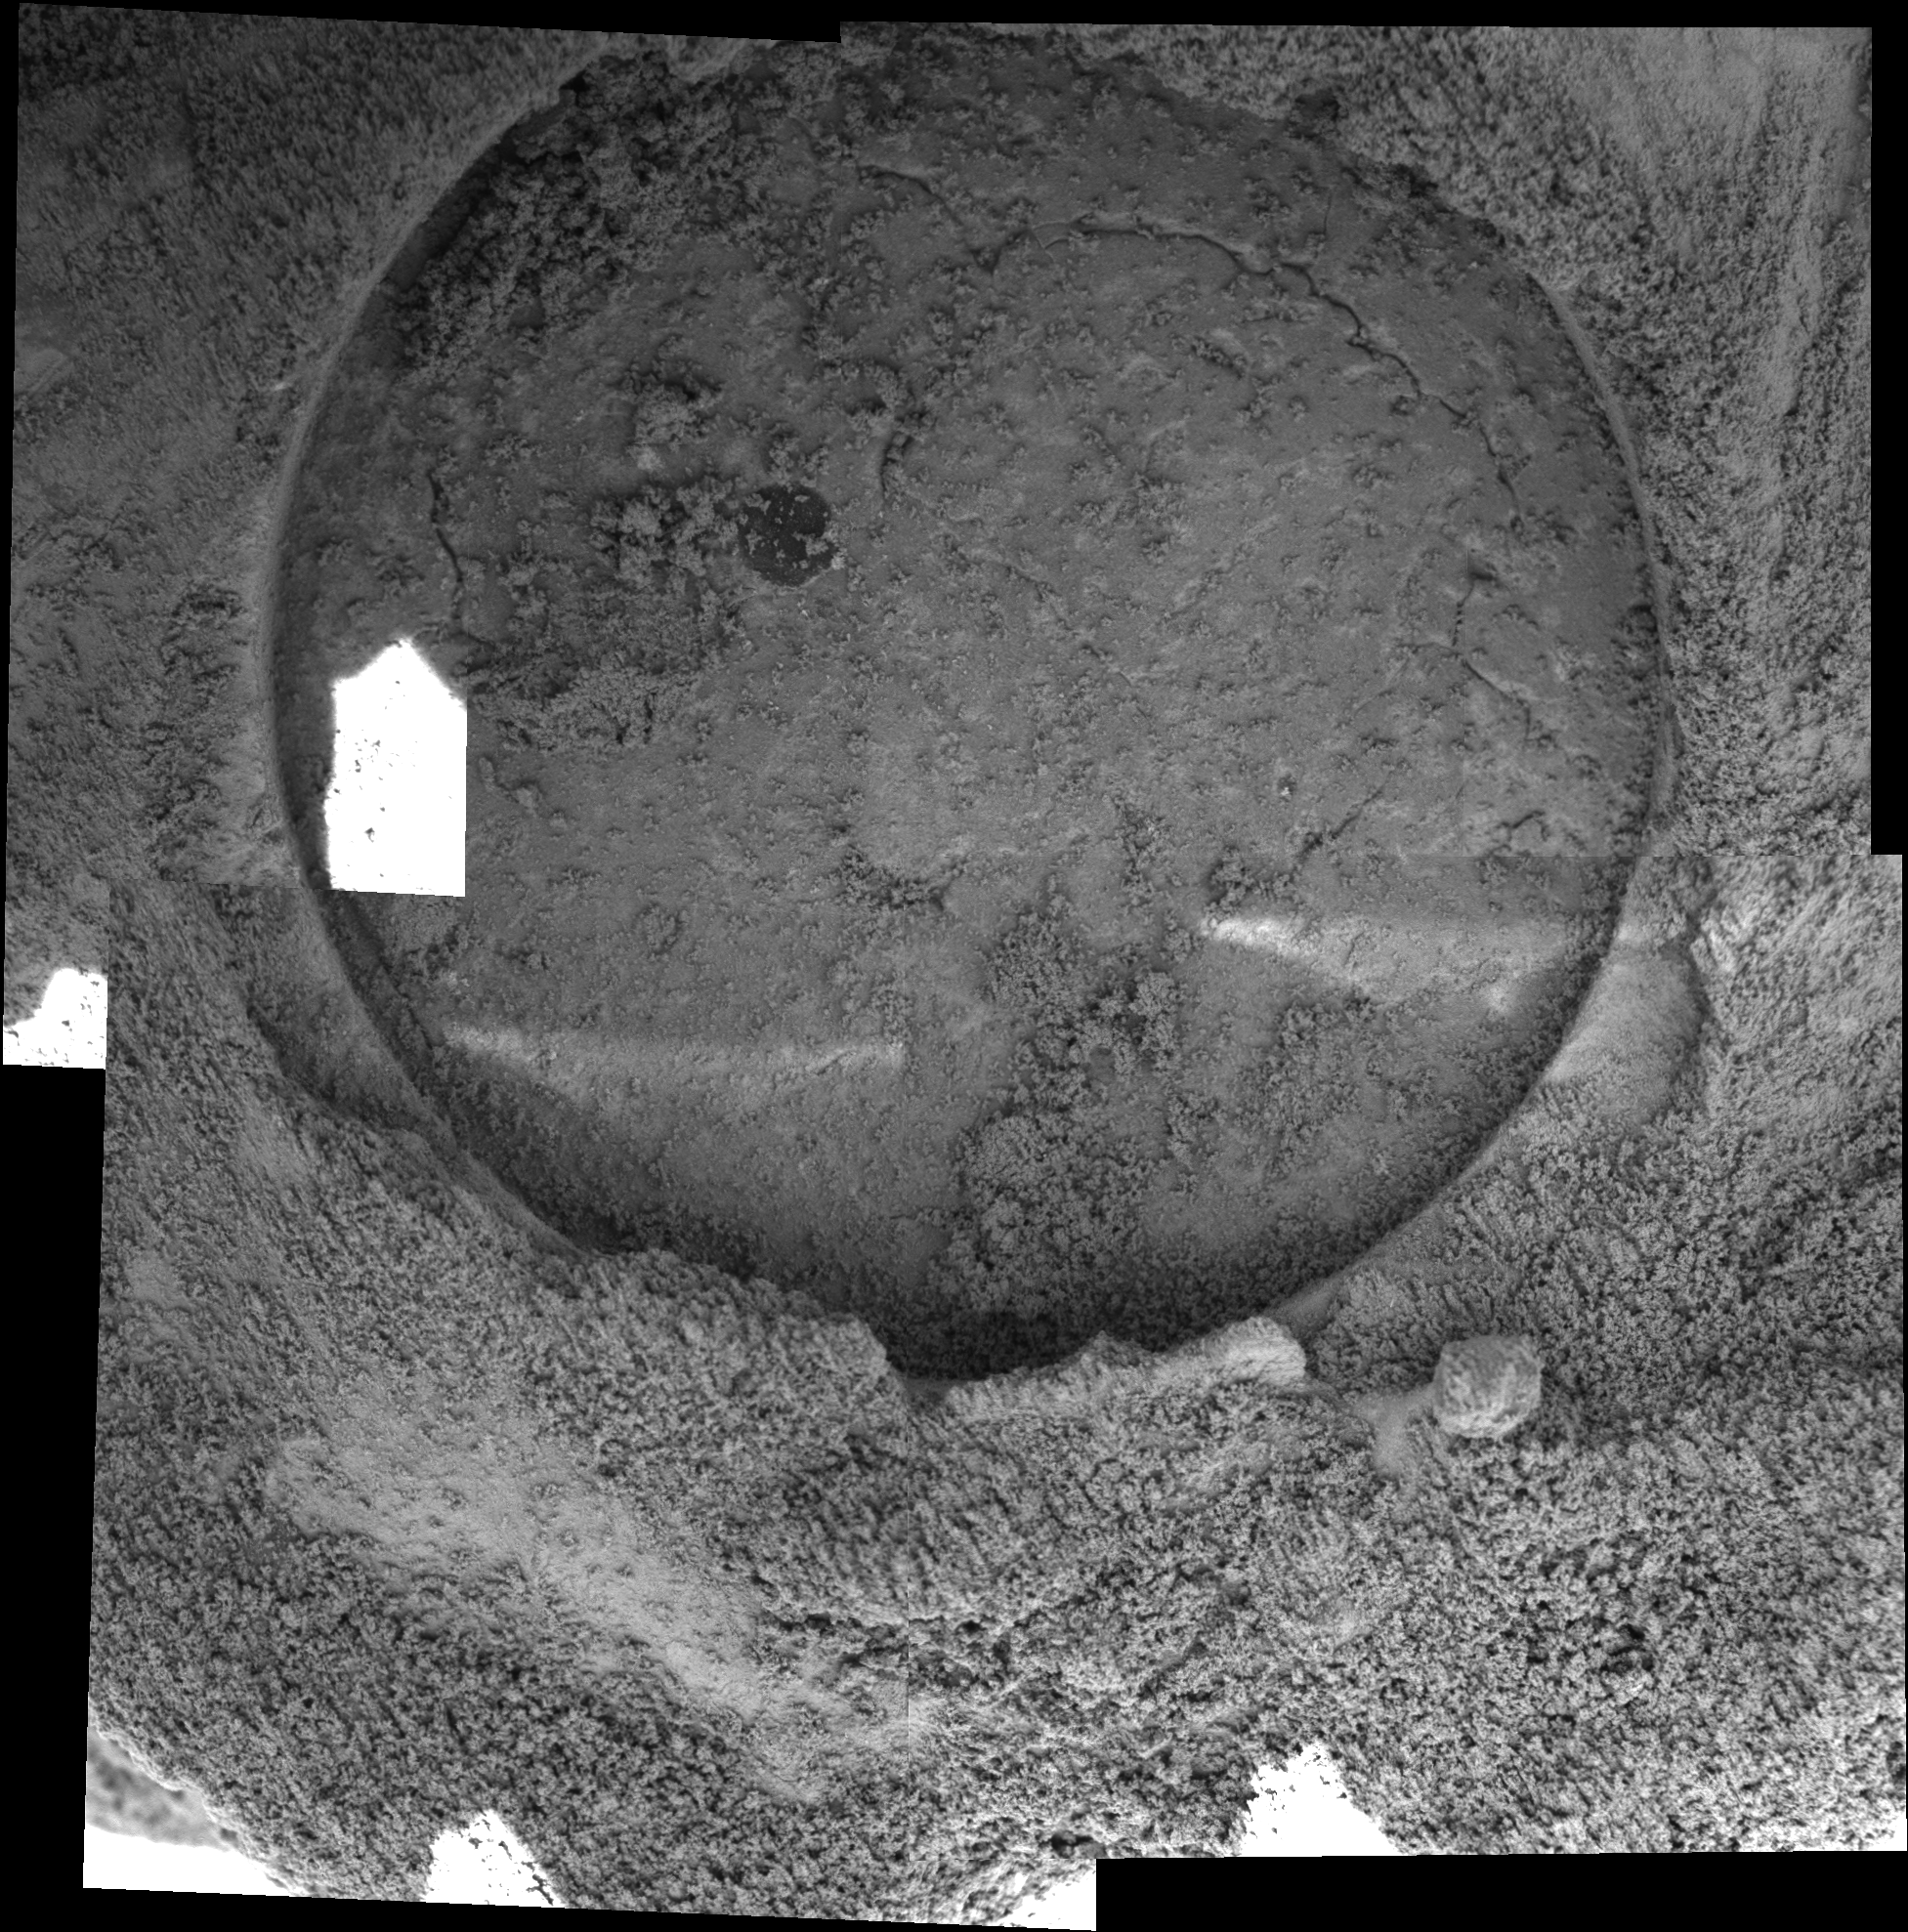

‘Blueberry’ Exposed

This mosaic of five images taken by the microscopic imager on the Mars Exploration Rover Opportunity on sol 87 shows the hole drilled by the rover’s rock abrasion tool into the rock dubbed “Pilbara.” A sliced “blueberry,” or spherule, which is darker and harder than the rest of the rock, can be seen near the center of the hole. The rock abrasion process left a pile of rock powder around the side of the hole, and to a lesser degree, inside the hole. The hole is 7.2 millimeters (about 0.28 inches) deep and 4.5 centimeters (about 1.8 inches) in diameter.

Because the original images of this hole had areas of bright sunlight as well as shadow, the images making up this mosaic have been arranged to hide as much of the sunlit area as possible. The white spot is one area that could not be covered by other images. It is possible to stretch the image so that features in this white spot are visible, but this makes the rest of the mosaic harder to view. The bright streaks on the bottom part of the hole are most likely reflections from various parts of the robotic arm. The geometric and brightness seams have been corrected in this image.

Credit: NASA/JPL/Cornell/USGS